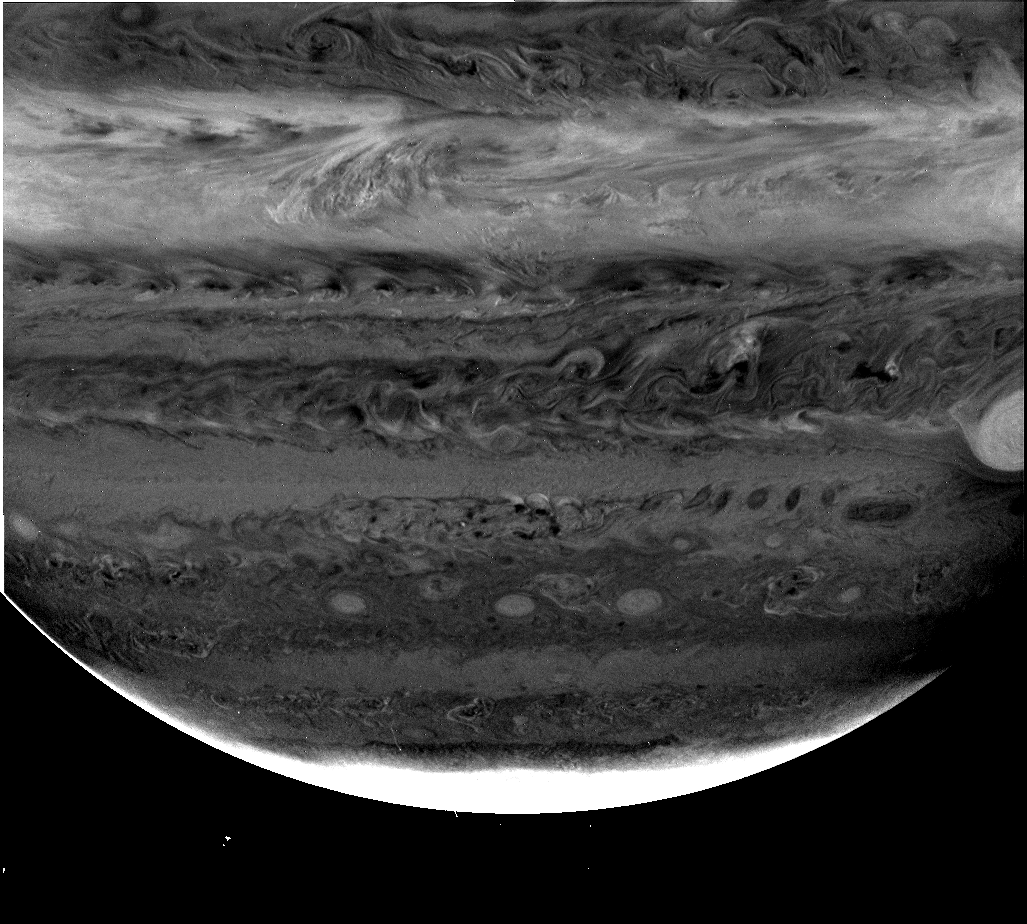

Jupiter Clouds in Depth

Images from NASA’s Cassini spacecraft using three different filters reveal cloud structures and movements at different depths in the atmosphere around Jupiter’s south pole.

Cassini’s cameras come equipped with filters that sample three wavelengths where methane gas absorbs light. These are in the red at 619 nanometer (nm) wavelength and in the near-infrared at 727 nm and 890 nm. Absorption in the 619 nm filter is weak. It is stronger in the 727 nm band and very strong in the 890 nm band where 90 percent of the light is absorbed by methane gas. Light in the weakest band can penetrate the deepest into Jupiter’s atmosphere. It is sensitive to the amount of cloud and haze down to the pressure of the water cloud, which lies at a depth where pressure is about 6 times the atmospheric pressure at sea level on the Earth). Light in the strongest methane band is absorbed at high altitude and is sensitive only to the ammonia cloud level and higher (pressures less than about one-half of Earth’s atmospheric pressure) and the middle methane band is sensitive to the ammonia and ammonium hydrosulfide cloud layers as deep as two times Earth’s atmospheric pressure.

The images shown here demonstrate the power of these filters in studies of cloud stratigraphy. The images cover latitudes from about 15 degrees north at the top down to the southern polar region at the bottom. The left and middle images are ratios, the image in the methane filter divided by the image at a nearby wavelength outside the methane band. Using ratios emphasizes where contrast is due to methane absorption and not to other factors, such as the absorptive properties of the cloud particles, which influence contrast at all wavelengths.

The most prominent feature seen in all three filters is the polar stratospheric haze that makes Jupiter bright near the pole. The equatorial band is also very bright in the strong 890-nm (right) image and to a lesser extent in the 727 band (middle image) but is subdued in the weak 619-nm image on the left. These are high, thin, haze layers that are nearly transparent at wavelengths outside the methane absorption bands. Another prominent feature is the Great Red Spot. About a third of it appears at the right-hand edge of the frame. It is a bright feature in methane absorption because it has extensive cloud cover reaching to high altitude. A wisp of high thin cloud can be seen trailing off its western rim in the middle and right images.

Features mentioned above have been seen from ground-based telescopes, from NASA’s Hubble Space Telescope and from NASA’s Galileo spacecraft. This is the first high-resolution image in all three methane bands, and a comparison of all three reveals some interesting features. Chief among these is the very dark patch seen in the left (weak methane) image near the top-middle of the frame. It is almost invisible in the right image and it appears to be composed of strands of bright clouds in the middle image. This is a region similar to the hot spot where the Galileo Probe entered Jupiter’s atmosphere in 1995. These images indicate that cloud cover is present at the higher altitudes but absent from the lower altitudes. This is also what the Galileo Probe found when it entered Jupiter’s atmosphere.

To the northwest (above and to the left) of the dark feature is a small cloud that is bright in the 619-nm (left) image but has no contrast at the other wavelengths. This is the signature expected for a thick water cloud. Another feature seen only in the weak-methane (left image) ratio is a dark ring near the center of the image. This feature is probably a counter-clockwise rotating, upwelling core surrounded by a sinking perimeter with diminished cloudiness. The fact that it is seen only in the weak methane ratio indicates the effects of a lower-level circulation that does not penetrated to the upper ammonia cloud level and may be confined to the deeper water cloud.

The opposite behavior is evident in an oval storm that appears dark in the middle and right images but is absent in the weak, 619-nm image. It is located to the southwest of the Great Red Spot. Further to the west at slightly more northerly latitudes are a series of small spots that are dark at all wavelengths. These and a myriad of other contrast features at many latitudes reveal much about Jupiter’s complicated cloud structure and meteorology.

Cassini is a cooperative project of NASA, the European Space Agency and the Italian Space Agency. The Jet Propulsion Laboratory, a division of the California Institute of Technology in Pasadena, manages the Cassini mission for NASA’s Office of Space Science, Washington, D.C.

Credit: NASA/JPL/University of Arizona